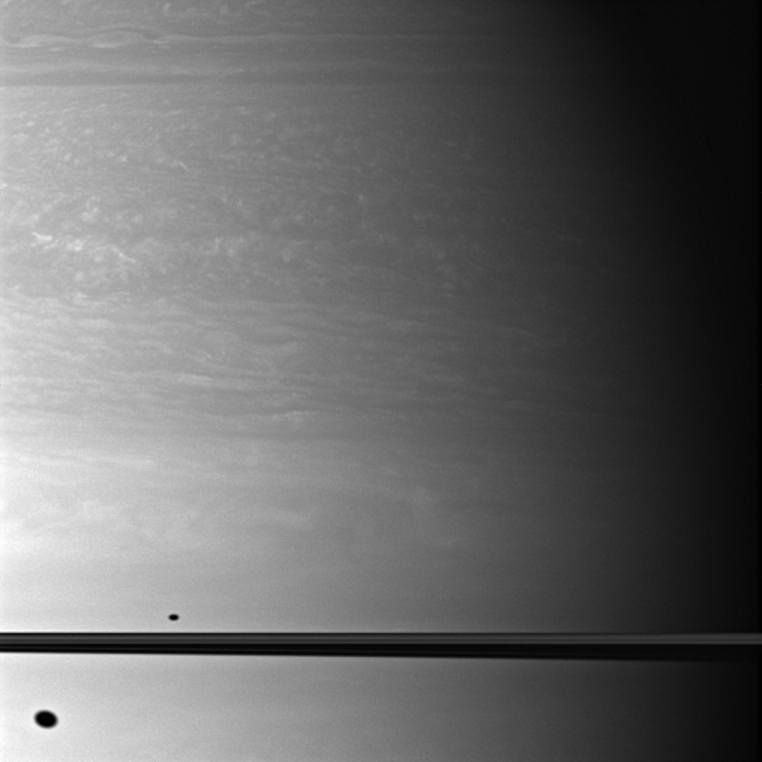

Shadows Above and Below

The shadows of two moons appear on Saturn, above and below the plane of the planet’s rings.

North on Saturn is up in this image, and the shadow of Dione (1,123 kilometers, or 698 miles across) can be seen south of the planet’s equator. The smaller shadow of Mimas (396 kilometers, or 246 miles across) is north of the equator. Dione and Mimas both have orbits that are slightly inclined in relation to the planet’s equatorial plane, so, depending upon the orientation of their orbits, their shadows may appear north or south of Saturn’s equator. The moons themselves do not appear in this image.

This view looks toward the northern, sunlit side of the rings from about 1 degree above the ringplane. Scale in the original image was 100 kilometers (62 miles) per pixel. The image has been magnified by a factor of 1.5 and contrast-enhanced to aid visibility.

The image was taken with the Cassini spacecraft wide-angle camera on Oct. 15, 2009 using a spectral filter sensitive to wavelengths of near-infrared light centered at 752 nanometers. The view was acquired at a distance of approximately 899,000 kilometers (558,000 miles) from Saturn and at a Sun-Saturn-spacecraft, or phase, angle of 65 degrees.

The Cassini-Huygens mission is a cooperative project of NASA, the European Space Agency and the Italian Space Agency. The Jet Propulsion Laboratory, a division of the California Institute of Technology in Pasadena, manages the mission for NASA’s Science Mission Directorate, Washington, D.C. The Cassini orbiter and its two onboard cameras were designed, developed and assembled at JPL. The imaging operations center is based at the Space Science Institute in Boulder, Colo.

Credit: NASA/JPL/Space Science Institute